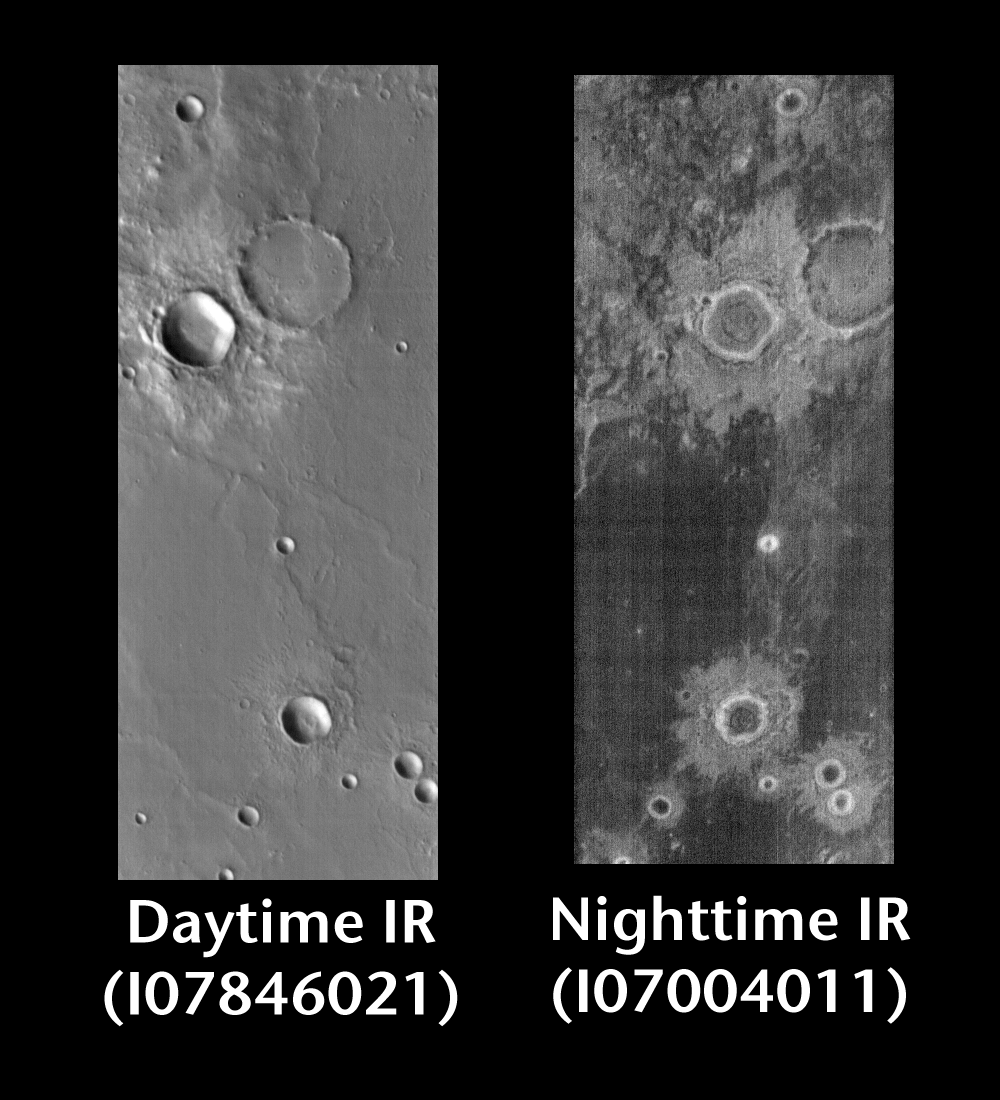

Crater Ejecta by Day and Night

Released 24 June 2004

This pair of images shows a crater and its ejecta.

Day/Night Infrared Pairs

The image pairs presented focus on a single surface feature as seen in both the daytime and nighttime by the infrared THEMIS camera. The nighttime image (right) has been rotated 180 degrees to place north at the top.

Infrared image interpretation

Daytime:Infrared images taken during the daytime exhibit both the morphological and thermophysical properties of the surface of Mars. Morphologic details are visible due to the effect of sun-facing slopes receiving more energy than antisun-facing slopes. This creates a warm (bright) slope and cool (dark) slope appearance that mimics the light and shadows of a visible wavelength image. Thermophysical properties are seen in that dust heats up more quickly than rocks. Thus dusty areas are bright and rocky areas are dark.

Nighttime:Infrared images taken during the nighttime exhibit only the thermophysical properties of the surface of Mars. The effect of sun-facing versus non-sun-facing energy dissipates quickly at night. Thermophysical effects dominate as different surfaces cool at different rates through the nighttime hours. Rocks cool slowly, and are therefore relatively bright at night (remember that rocks are dark during the day). Dust and other fine grained materials cool very quickly and are dark in nighttime infrared images.

Image information: IR instrument. Latitude -9, Longitude 164.2 East (195.8 West). 100 meter/pixel resolution.

Note: this THEMIS visual image has not been radiometrically nor geometrically calibrated for this preliminary release. An empirical correction has been performed to remove instrumental effects. A linear shift has been applied in the cross-track and down-track direction to approximate spacecraft and planetary motion. Fully calibrated and geometrically projected images will be released through the Planetary Data System in accordance with Project policies at a later time.

NASA’s Jet Propulsion Laboratory manages the 2001 Mars Odyssey mission for NASA’s Office of Space Science, Washington, D.C. The Thermal Emission Imaging System (THEMIS) was developed by Arizona State University, Tempe, in collaboration with Raytheon Santa Barbara Remote Sensing. The THEMIS investigation is led by Dr. Philip Christensen at Arizona State University. Lockheed Martin Astronautics, Denver, is the prime contractor for the Odyssey project, and developed and built the orbiter. Mission operations are conducted jointly from Lockheed Martin and from JPL, a division of the California Institute of Technology in Pasadena.

Credit: NASA/JPL/Arizona State University